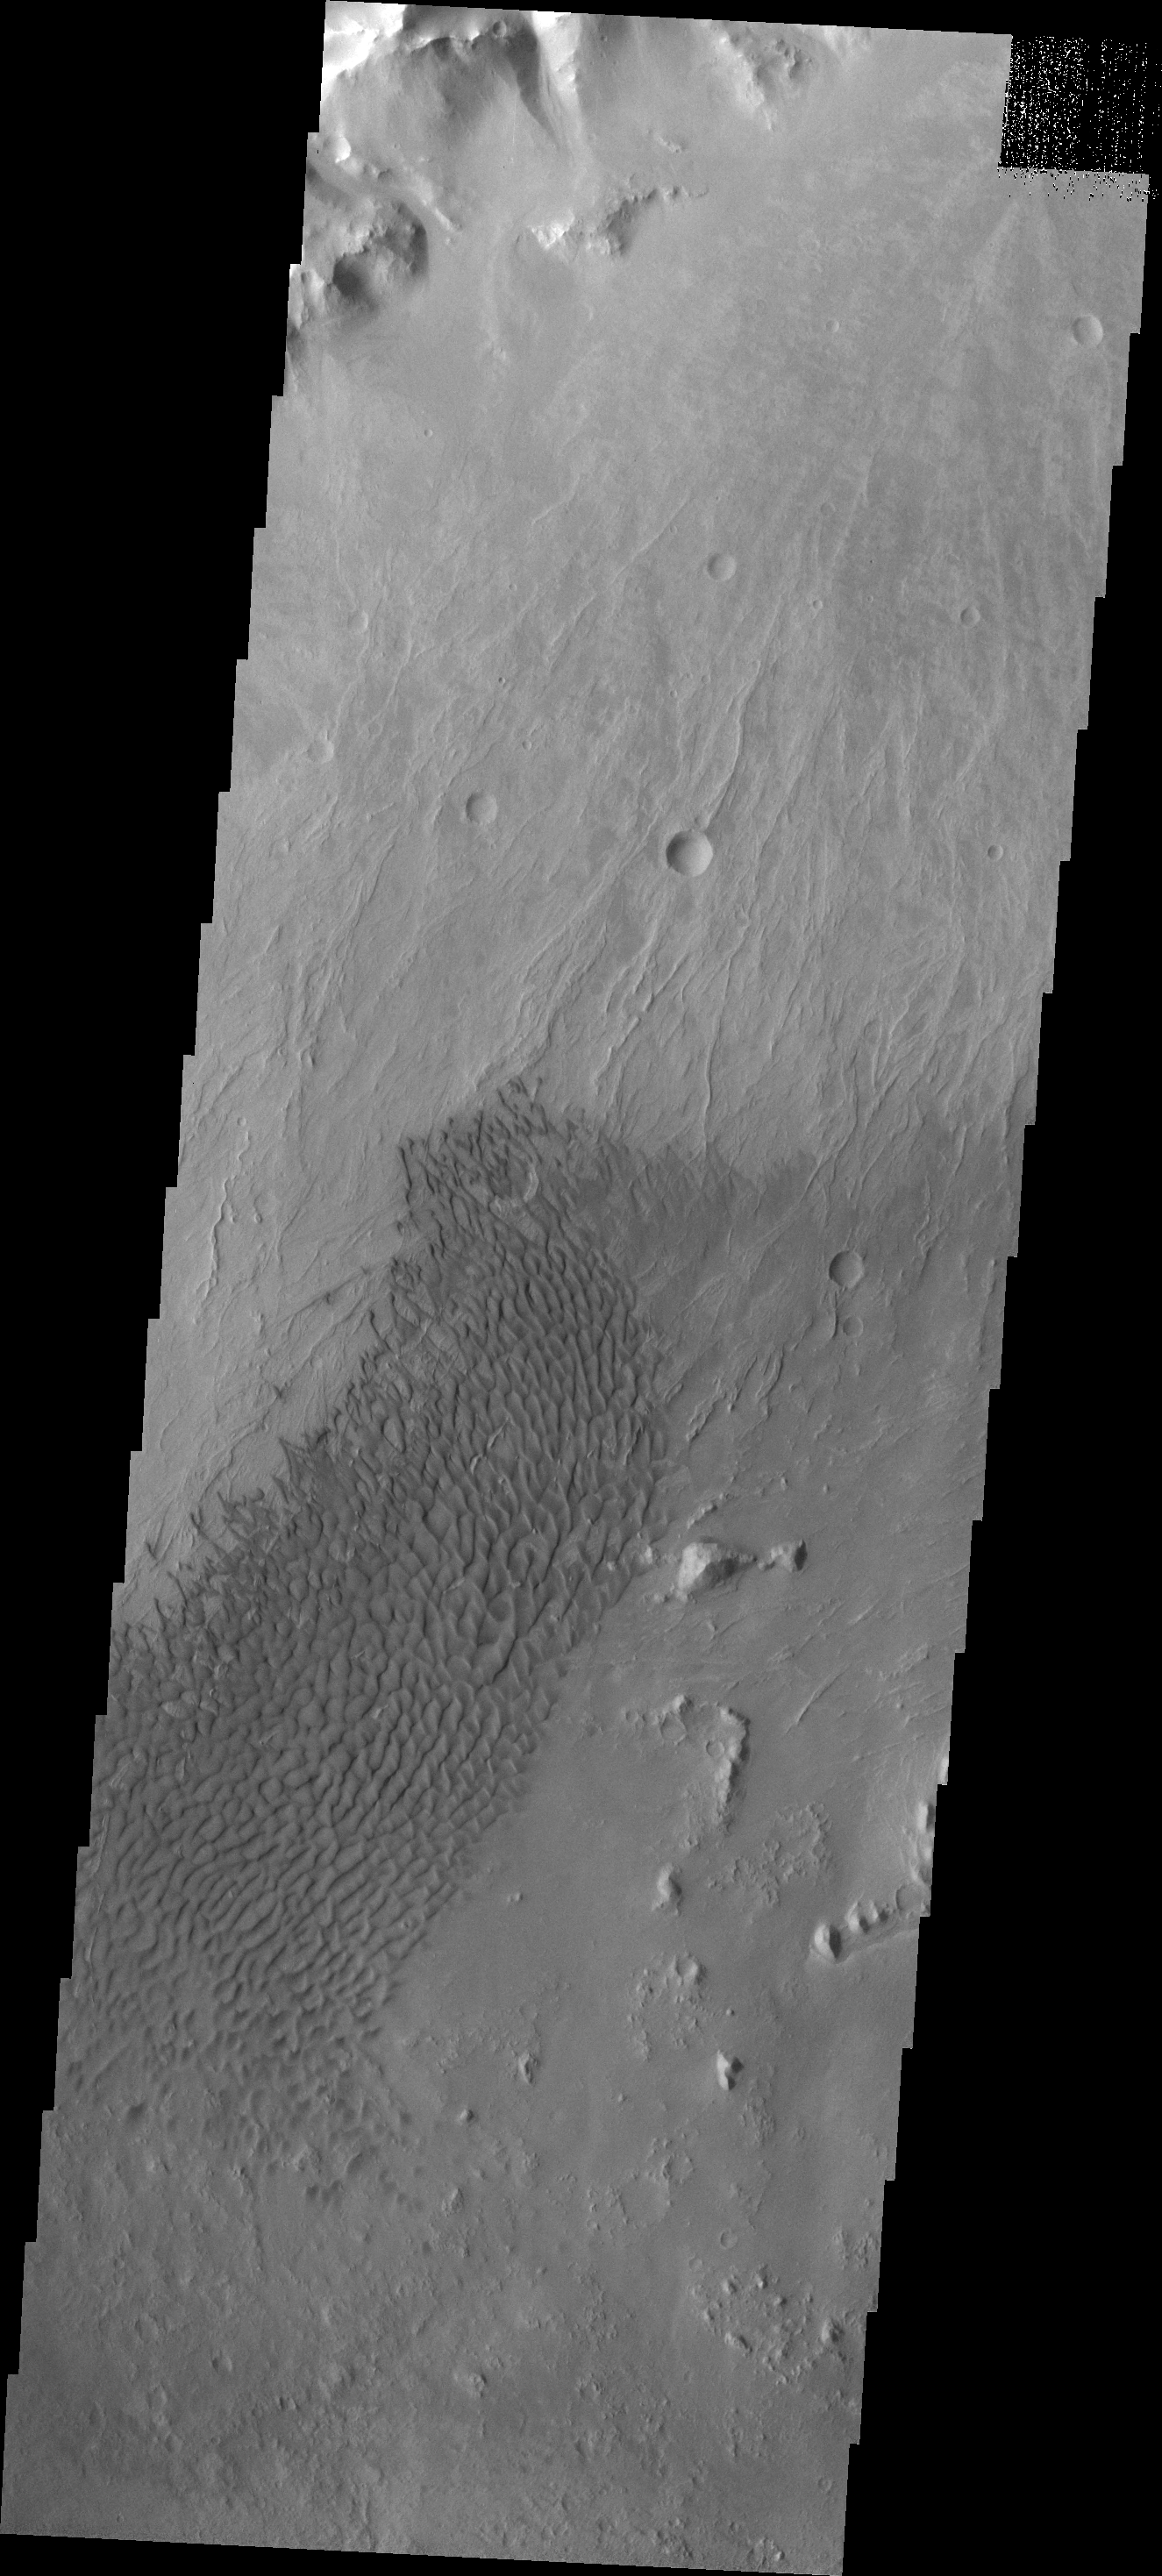

Crater Dunes

This field of sand dunes is located on the floor of Vinogradov Crater.

Image information: VIS instrument. Latitude -21.6N, Longitude 320.4E. 17 meter/pixel resolution.

Please see the THEMIS Data Citation Note for details on crediting THEMIS images.

Note: this THEMIS visual image has not been radiometrically nor geometrically calibrated for this preliminary release. An empirical correction has been performed to remove instrumental effects. A linear shift has been applied in the cross-track and down-track direction to approximate spacecraft and planetary motion. Fully calibrated and geometrically projected images will be released through the Planetary Data System in accordance with Project policies at a later time.

NASA’s Jet Propulsion Laboratory manages the 2001 Mars Odyssey mission for NASA’s Office of Space Science, Washington, D.C. The Thermal Emission Imaging System (THEMIS) was developed by Arizona State University, Tempe, in collaboration with Raytheon Santa Barbara Remote Sensing. The THEMIS investigation is led by Dr. Philip Christensen at Arizona State University. Lockheed Martin Astronautics, Denver, is the prime contractor for the Odyssey project, and developed and built the orbiter. Mission operations are conducted jointly from Lockheed Martin and from JPL, a division of the California Institute of Technology in Pasadena.

Credit: NASA/JPL/ASU